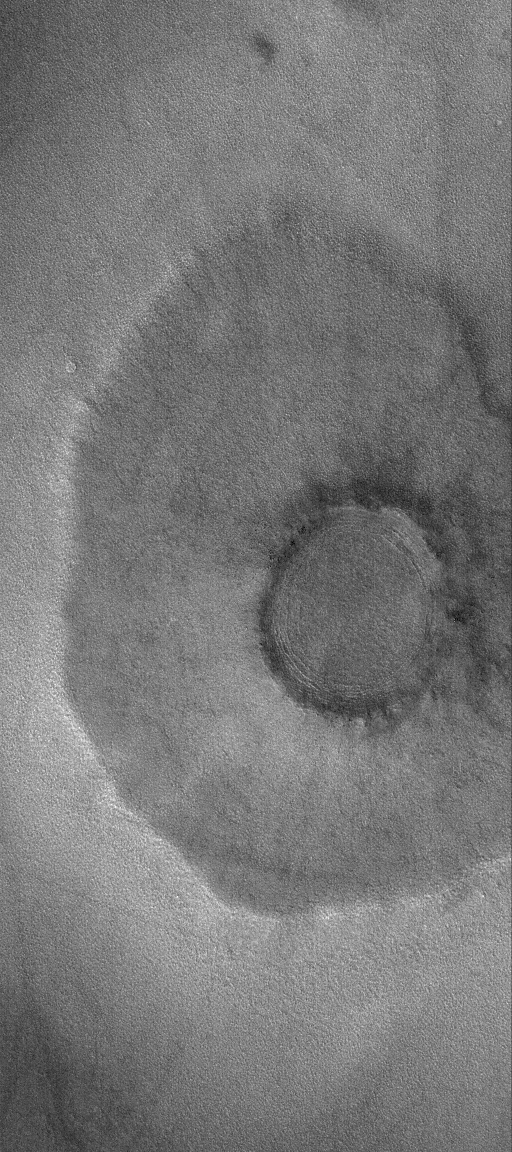

Northern Pancake

31 July 2006
This Mars Global Surveyor (MGS) Mars Orbiter Camera (MOC) image shows a “pancake” or “pedestal” crater on the martian northern plains. The rocky ejecta from the crater protected the underlying material from being stripped away by wind, leaving the ejecta standing higher than the surrounding terrain. The rocks in the ejecta are not too clearly seen today, especially at the 6 meters (~20 feet) per pixel scale of this image, in part because they have been covered up by later, mantling material.

Location near: 60.0°N, 265.6°W
Image width: ~3 km (~1.9 mi)
Illumination from: lower left
Season: Northern Spring

Credit: NASA/JPL/Malin Space Science Systems